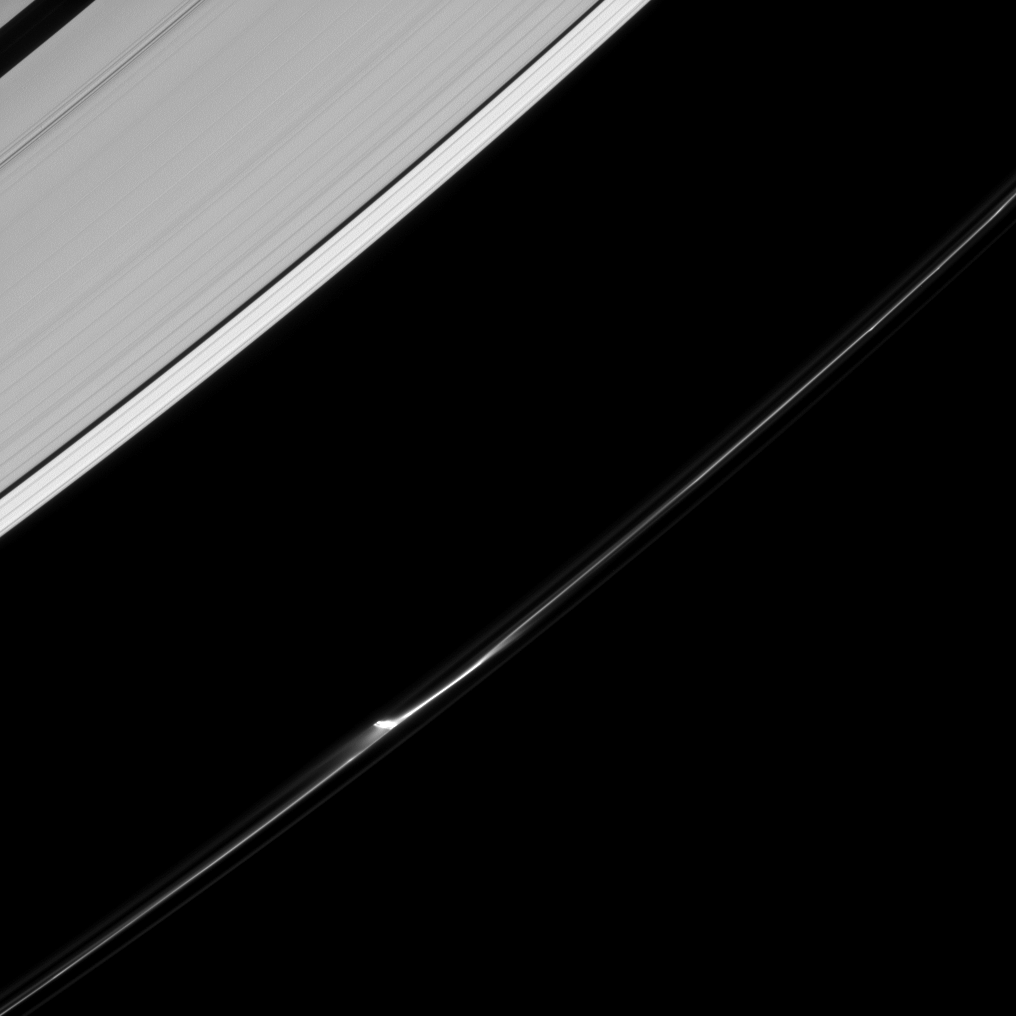

The Subtle Jet

A single jet feature appears to leap from the F ring of Saturn in this image from the Cassini spacecraft. A closer inspection suggests that in reality there are a few smaller jets that make up this feature, suggesting a slightly more complex origin process.

These “jets,” like much of the dynamic and changing F ring, are believed by scientists to be caused by the ring’s particles interacting with small moons orbiting nearby.

This view looks toward the unilluminated side of the rings from about 45 degrees below the ringplane. The image was taken in visible light with the Cassini spacecraft narrow-angle camera on June 20, 2013.

The view was obtained at a distance of approximately 870,000 miles (1.4 million kilometers) from Saturn and at a Sun-Saturn-spacecraft, or phase, angle of 77 degrees. Image scale is 5 miles (8 kilometers) per pixel.

The Cassini-Huygens mission is a cooperative project of NASA, the European Space Agency and the Italian Space Agency. The Jet Propulsion Laboratory, a division of the California Institute of Technology in Pasadena, manages the mission for NASA’s Science Mission Directorate, Washington, D.C. The Cassini orbiter and its two onboard cameras were designed, developed and assembled at JPL. The imaging operations center is based at the Space Science Institute in Boulder, Colo.

Credit: NASA/JPL-Caltech/Space Science Institute